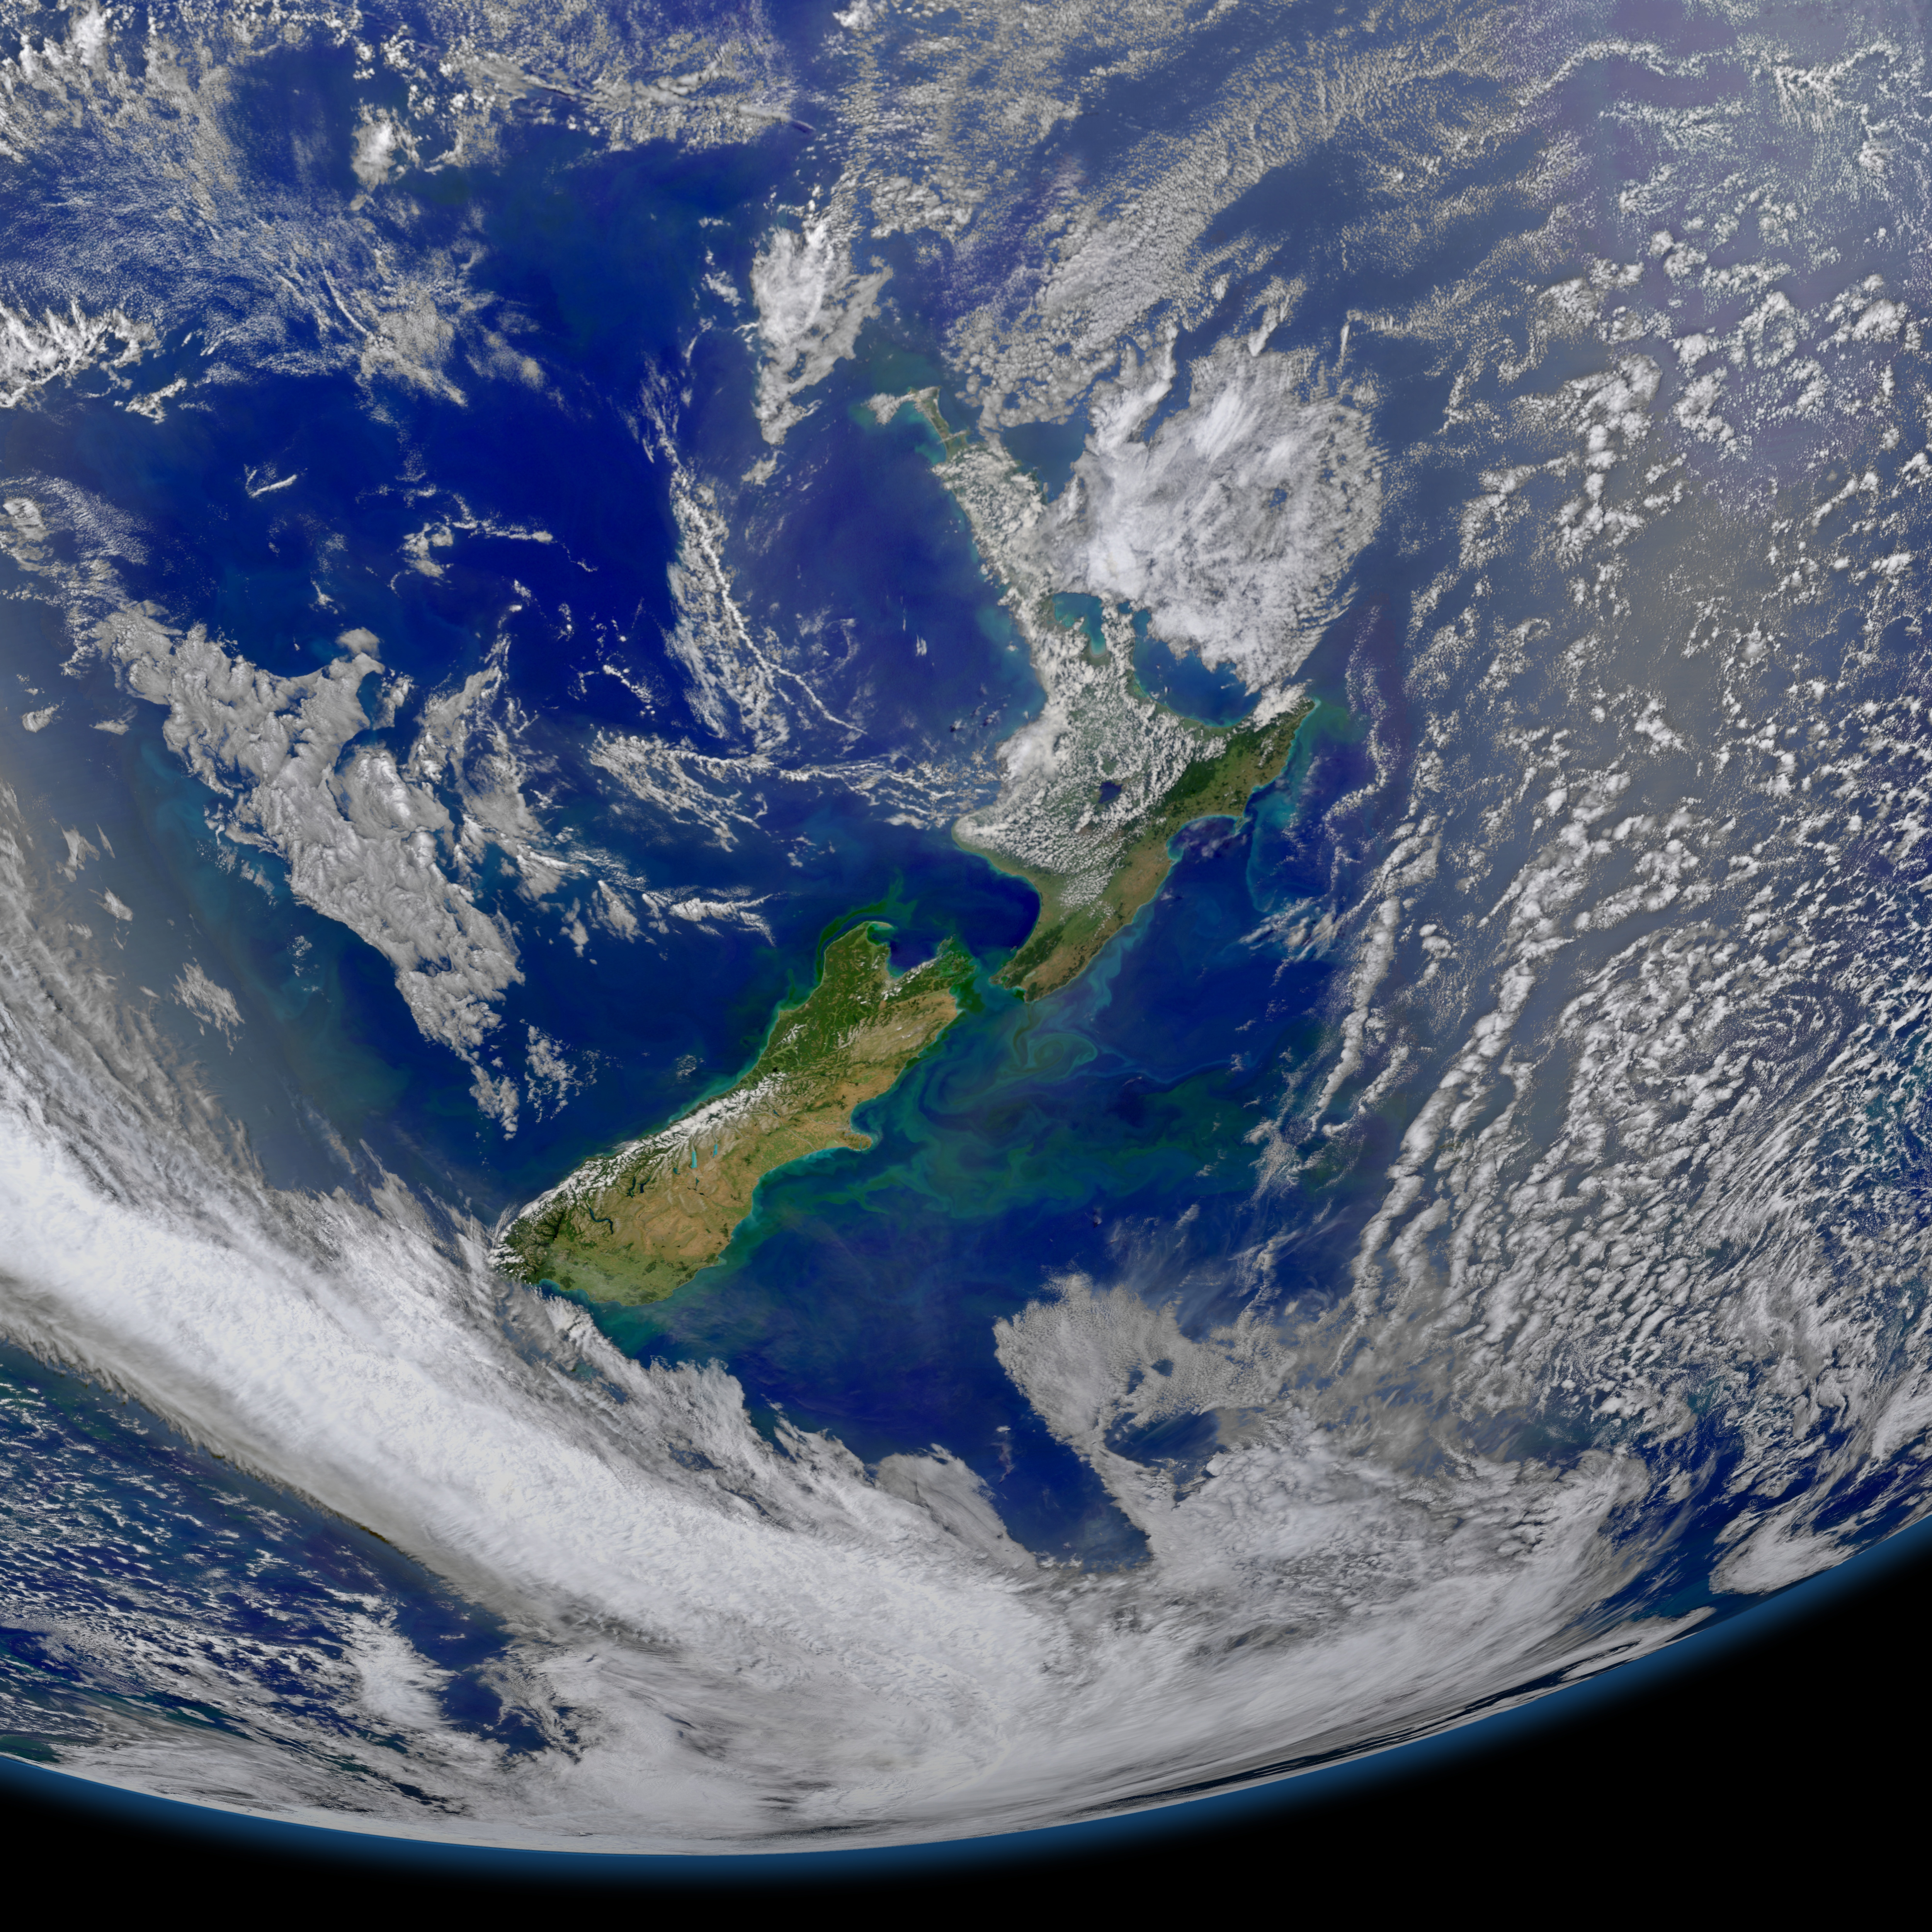

New Zealand

This image taken from the Suomi NPP satellite's VIIRS instrument of New Zealand was collected on January 9, 2015 when the phytoplankton were blooming — particularly to the east of the islands and along the Chatham Rise. Derived from the Greek words phyto (plant) and plankton (made to wander or drift), phytoplankton are microscopic organisms that live in watery environments, both salty and fresh.

Credit: NASA/Goddard/NPP